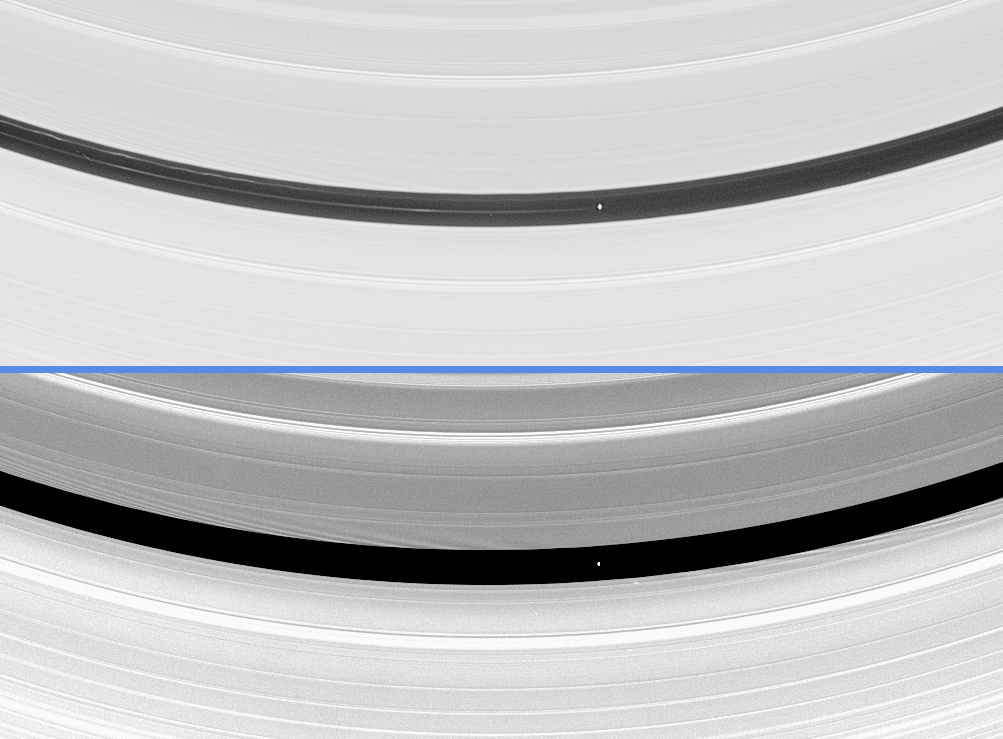

Revealing Pan’s Influence

Saturn’s moon Pan is seen here orbiting within the Encke Gap in Saturn’s A ring in two differently processed versions of the same Cassini image. The little moon is responsible for clearing and maintaining this gap, named for Johann Franz Encke, who discovered it in 1837. Pan is 20 kilometers (12 miles) across.

The top image reveals two of the faint, dusty ringlets that occupy the gap along with Pan. One of the ringlets occupies nearly the same orbit as Pan, while the other is closer to the gap’s inner edge. Not only do the ringlets vary in brightness, but they also appear to move in and out along their length, resulting in notable “kinks,” which are similar in appearance to those observed in the F ring (see PIA06585). One possible explanation for the complex structure of the ringlets is that Pan may not be the only moonlet in this gap.

Pan is responsible for creating stripes, called ‘wakes,’ in the ring material on either side of it. Since ring particles closer to Saturn than Pan move faster in their orbits, these particles pass the moon and receive a gravitational “kick” from Pan as they do. This kick causes waves to develop in the gap where the particles have recently interacted with Pan (see PIA06099), and also throughout the ring, extending hundreds of kilometers into the rings. These waves intersect downstream to create the wakes, places where ring material has bunched up in an orderly manner thanks to Pan’s gravitational kick.

In the bottom image, the bright stripes or wakes moving diagonally away from the gap’s edges can be easily seen. The particles near the inner gap edge have most recently interacted with Pan and have just passed the moon. Because of this, the disturbances caused by Pan on the inner gap edge are ahead of the moon. The reverse is true at the outer edge: the particles have just been overtaken by Pan, leaving the wakes behind it.

This image was taken in visible light with the Cassini spacecraft narrow-angle camera on May 18, 2005, at a distance of approximately 1.6 million kilometers (1 million miles) from Pan and at a Sun-Pan-spacecraft, or phase, angle of 44 degrees. The image scale is 9 kilometers (6 miles) per pixel.

The Cassini-Huygens mission is a cooperative project of NASA, the European Space Agency and the Italian Space Agency. The Jet Propulsion Laboratory, a division of the California Institute of Technology in Pasadena, manages the mission for NASA’s Science Mission Directorate, Washington, D.C. The Cassini orbiter and its two onboard cameras were designed, developed and assembled at JPL. The imaging team is based at the Space Science Institute, Boulder, Colo.

Credit: NASA/JPL/Space Science Institute